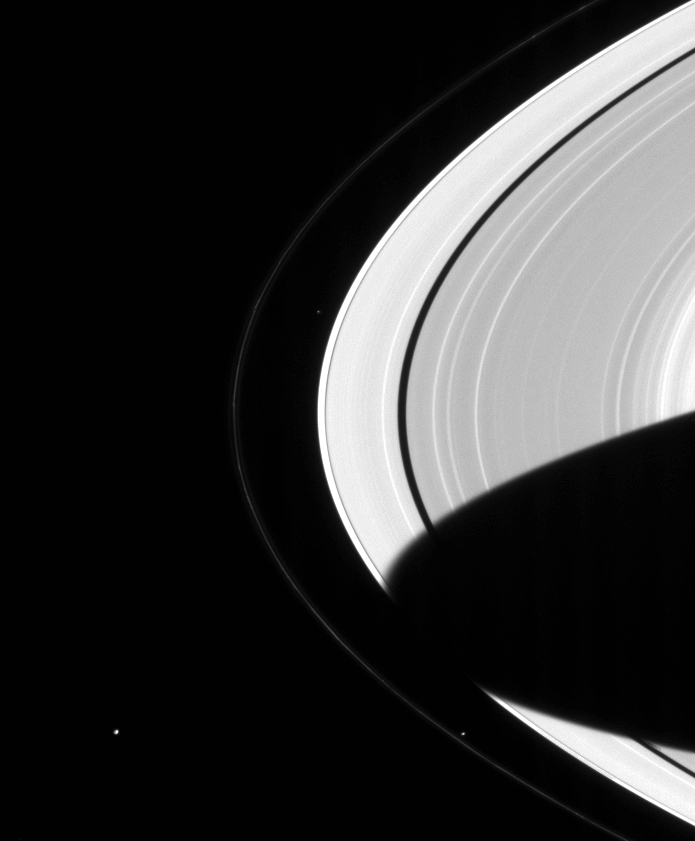

Atlas, Pandora and Janus

Saturn hosts its own miniature solar system, with an entourage of more than 30 moons. This image shows Saturn’s A and F rings, along with three of the moons that orbit close to them.

From innermost to outermost, tiny Atlas (32 kilometers, or 20 miles, across) orbits just outside of the bright A ring and is seen above center in this view. Prometheus (102 kilometers, or 63 miles, across) is visible near lower right. Prometheus and its smaller cohort, Pandora, shepherd the thin, knotted F ring. Finally Janus (181 kilometers, or 112 miles, across) can be seen near lower left. Janus shares its orbit with the moon Epimetheus.

Density waves due to Janus cause some of the bright bands seen in the A ring in this image. Prometheus and Atlas also produce waves in the rings, but their wave regions are too narrow to be seen here. The interactions of the moons with each other and the rings are a major target of study for the Cassini mission.

The planet’s shadow stretches all the way across the main rings in this view. The shadow has an oval shape at present, but over the next few years will become more rectangular as the planet orbits the Sun and the angle at which sunlight strikes the rings decreases. For an example of this from NASA’s Voyager mission, see PIA00335.

The image was taken with the Cassini spacecraft narrow angle camera on Oct. 6, 2004, at a distance of 6.4 million kilometers (4 million miles) from Saturn through a filter sensitive to wavelengths of visible red light. The image scale is 38 kilometers (24 miles) per pixel.

The Cassini-Huygens mission is a cooperative project of NASA, the European Space Agency and the Italian Space Agency. The Jet Propulsion Laboratory, a division of the California Institute of Technology in Pasadena, manages the Cassini-Huygens mission for NASA’s Science Mission Directorate, Washington, D.C. The Cassini orbiter and its two onboard cameras were designed, developed and assembled at JPL. The imaging team is based at the Space Science Institute, Boulder, Colo.

Credit: NASA/JPL/Space Science Institute